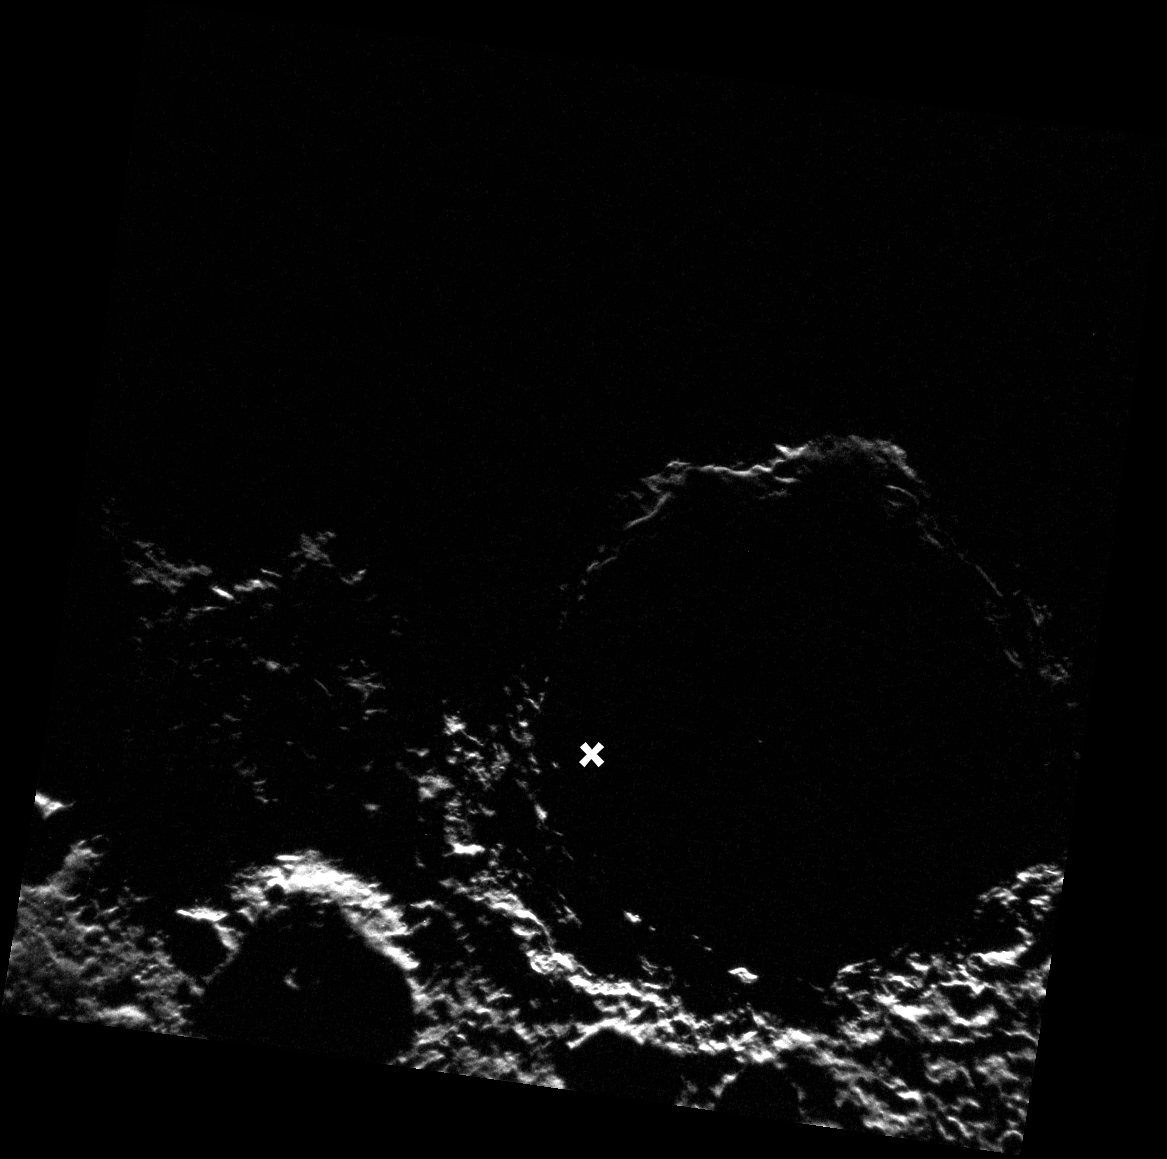

South Polar Close Up

The south pole of Mercury, indicated here by an X, lies within the crater Chao Meng-Fu (named for a 13th century Chinese painter and calligrapher). Much of the interior of this crater lies in permanent darkness, and it is known to host radar bright features.

This image was acquired as part of MDIS’s campaign to monitor the south polar region of Mercury. By imaging the polar region every four MESSENGER orbits as illumination conditions change, features that were in shadow on earlier orbits can be discerned and any permanently shadowed areas can be identified after repeated imaging over one solar day. During MESSENGER’s one-year mission, MDIS’s WAC is used to monitor the south polar region for the first Mercury solar day (176 Earth days), and MDIS’s NAC is used for imaging the south polar region during the second Mercury solar day.

The MESSENGER spacecraft is the first ever to orbit the planet Mercury, and the spacecraft’s seven scientific instruments and radio science investigation are unraveling the history and evolution of the Solar System’s innermost planet. Visit the Why Mercury? section of this website to learn more about the key science questions that the MESSENGER mission is addressing. During the one-year primary mission, MDIS is scheduled to acquire more than 75,000 images in support of MESSENGER’s science goals.

Date acquired: October 10, 2011
Image Mission Elapsed Time (MET): 226722230
Image ID: 866003
Instrument: Narrow Angle Camera (NAC) of the Mercury Dual Imaging System (MDIS)
Center Latitude: -88.74°
Center Longitude: 121.7° E
Resolution: 298 meters/pixel
Scale: Chao Meng-Fu is approximately 160 km (99 mi) in diameter.
Incidence Angle: 91.2°
Emission Angle: 7.1°
Phase Angle: 97.0°

These images are from MESSENGER, a NASA Discovery mission to conduct the first orbital study of the innermost planet, Mercury. For information regarding the use of images, see the MESSENGER image use policy.

Credit: NASA/Johns Hopkins University Applied Physics Laboratory/Carnegie Institution of Washington